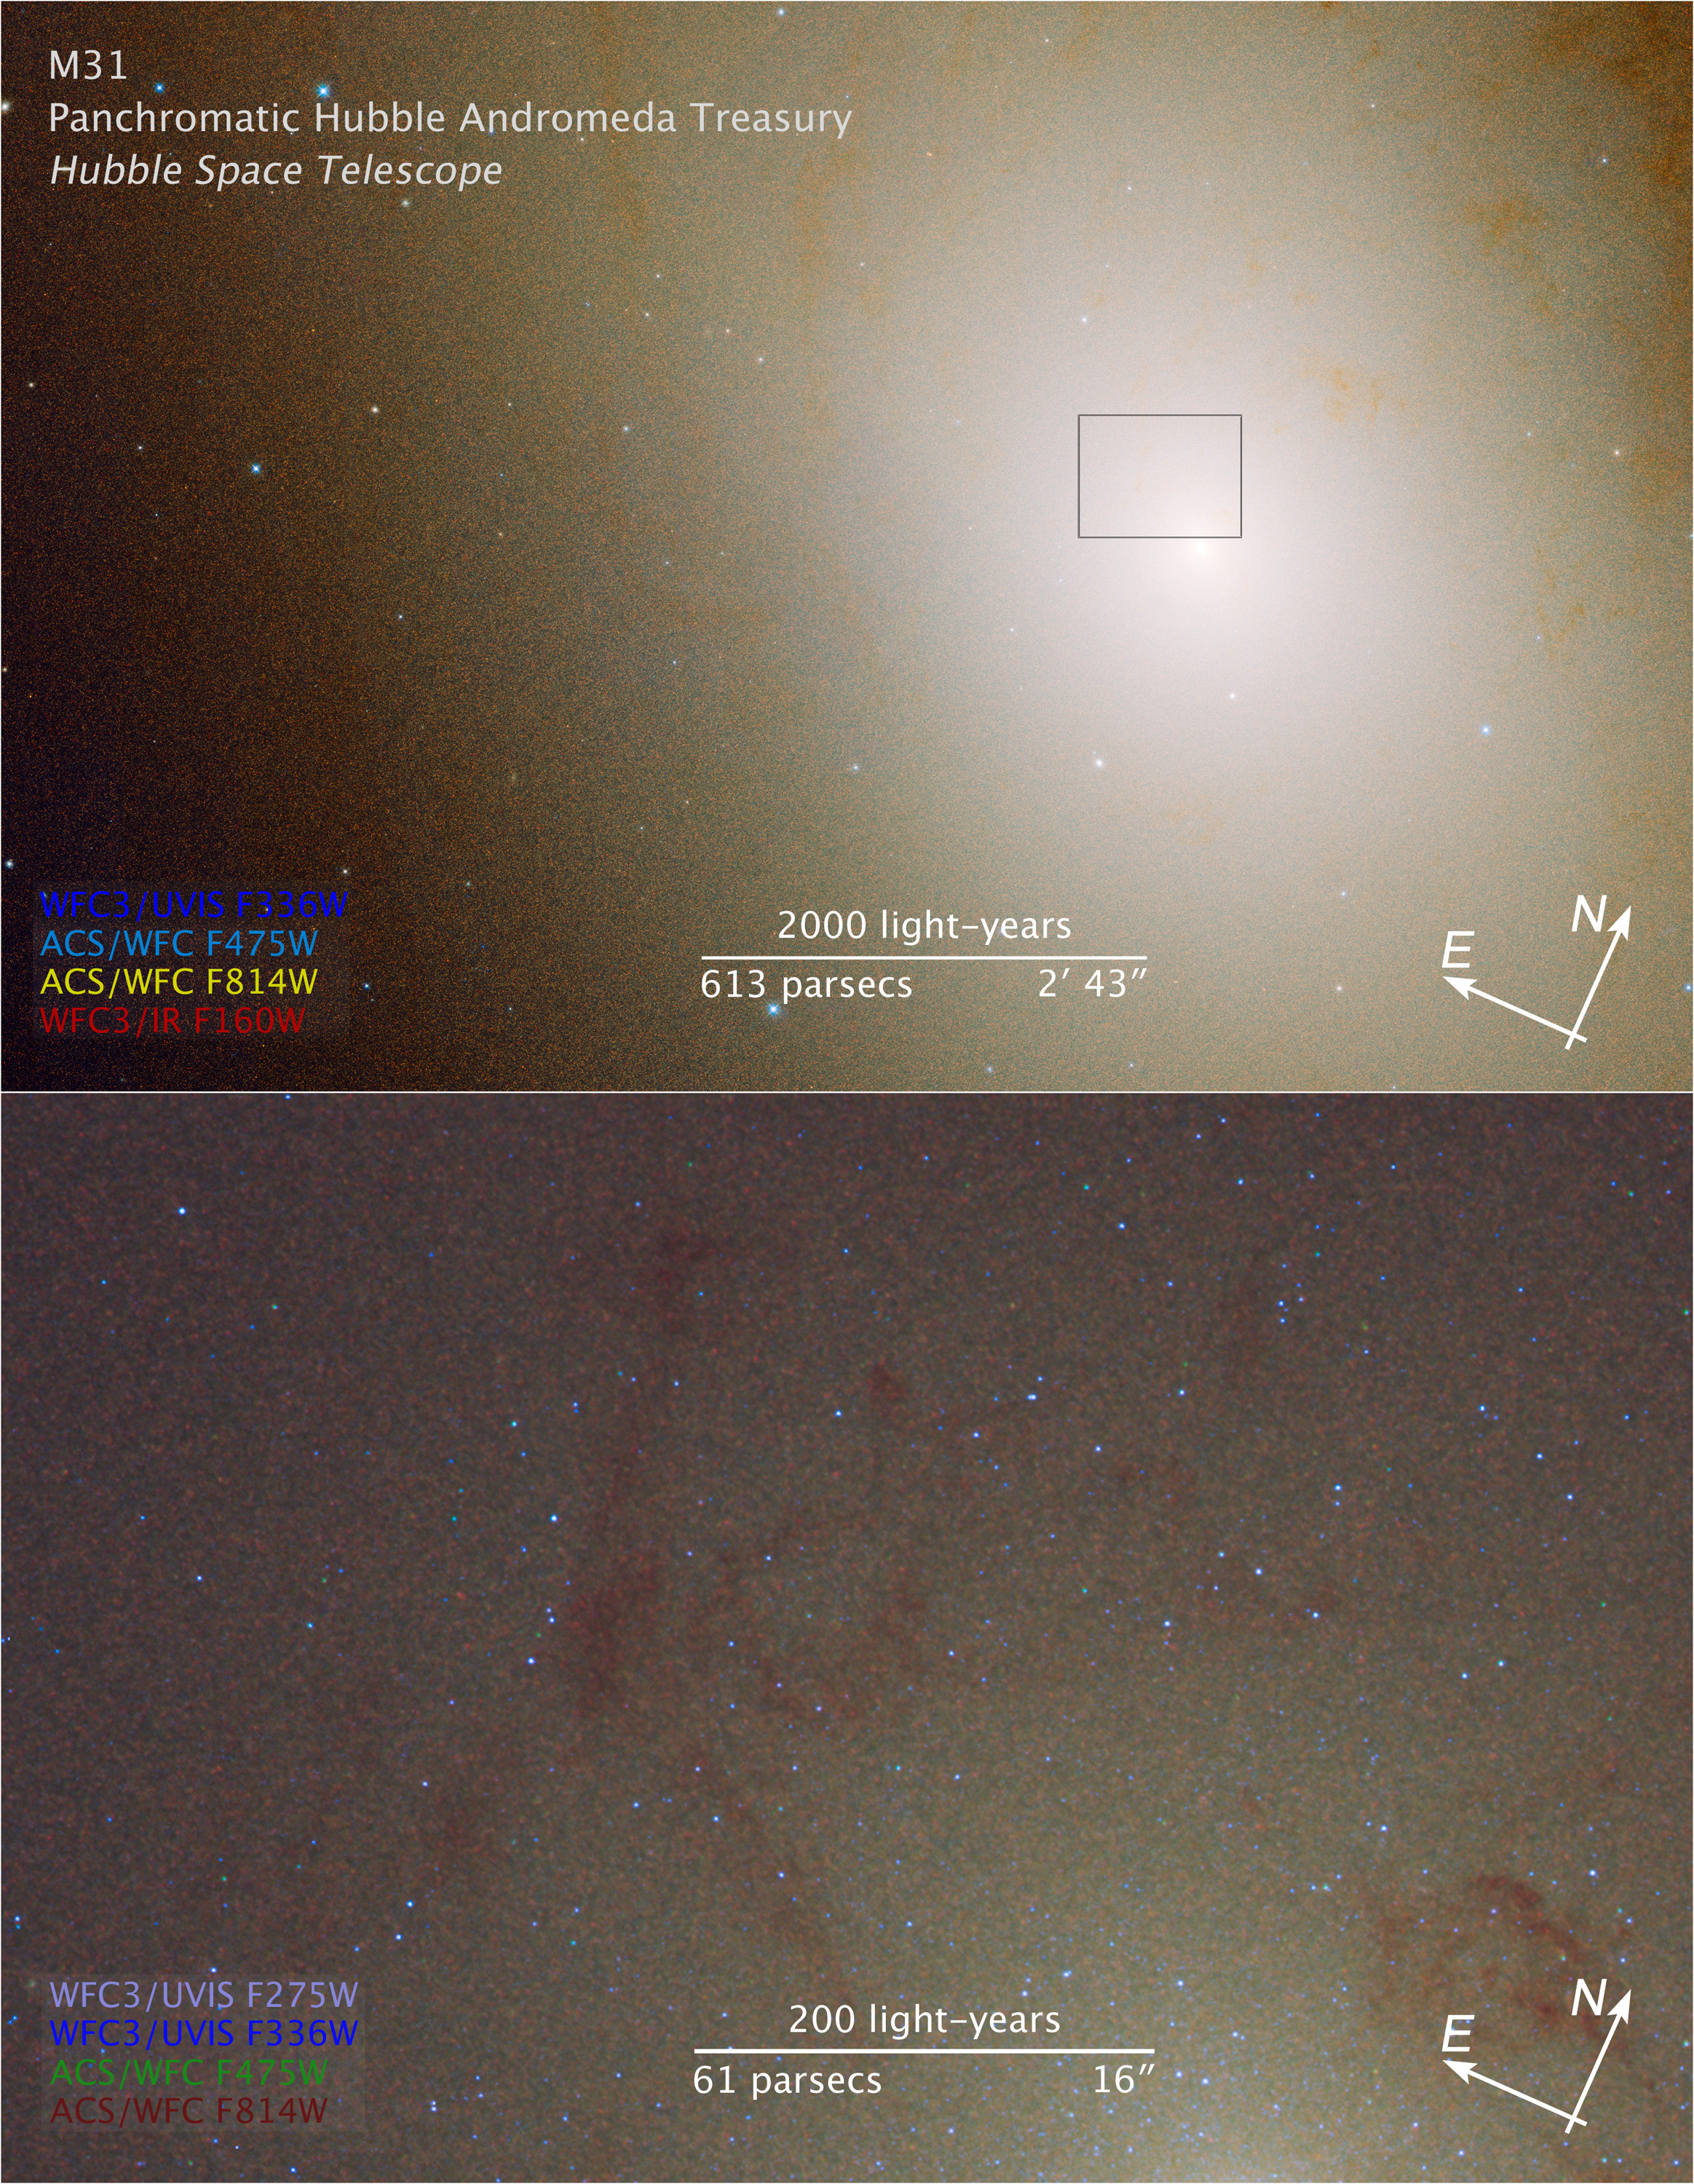

Compass and Scale Image of M31

Object Name: M31, NGC 224, Andromeda Galaxy detail
Object Description: PHAT Treasury Survey Region of M31
Instrument: HST/WFC3/UVIS, HST/WFC3/IR, and HST/ACS/WFC
Filters: WFC3/UVIS: F275W (UV) and F336W (U)ACS/WFC: F475W (g) and F814W (I)WFC3/IR: F160W (H)

This image is a composite of separate exposures acquired by the WFC3 and ACS instruments on HST. Several filters were used to sample broad wavelength ranges. The color results from assigning different hues (colors) to each monochromatic (grayscale) image associated with an individual filter. In this case, the assigned colors are:Wide M31 Image (at top)Blue: F336W(U)Cyan: F475W (g)Yellow: F814W(I)Red: F160W (H) (H) Detail M31 Image (at bottom)Light purple: F275W (UV)Blue: F336W (U)ACS/WFC: F475W (g)Dark red: F814W (I)

Credit: NASA, ESA, Benjamin Williams (UWashington), Julianne Dalcanton (UWashington)